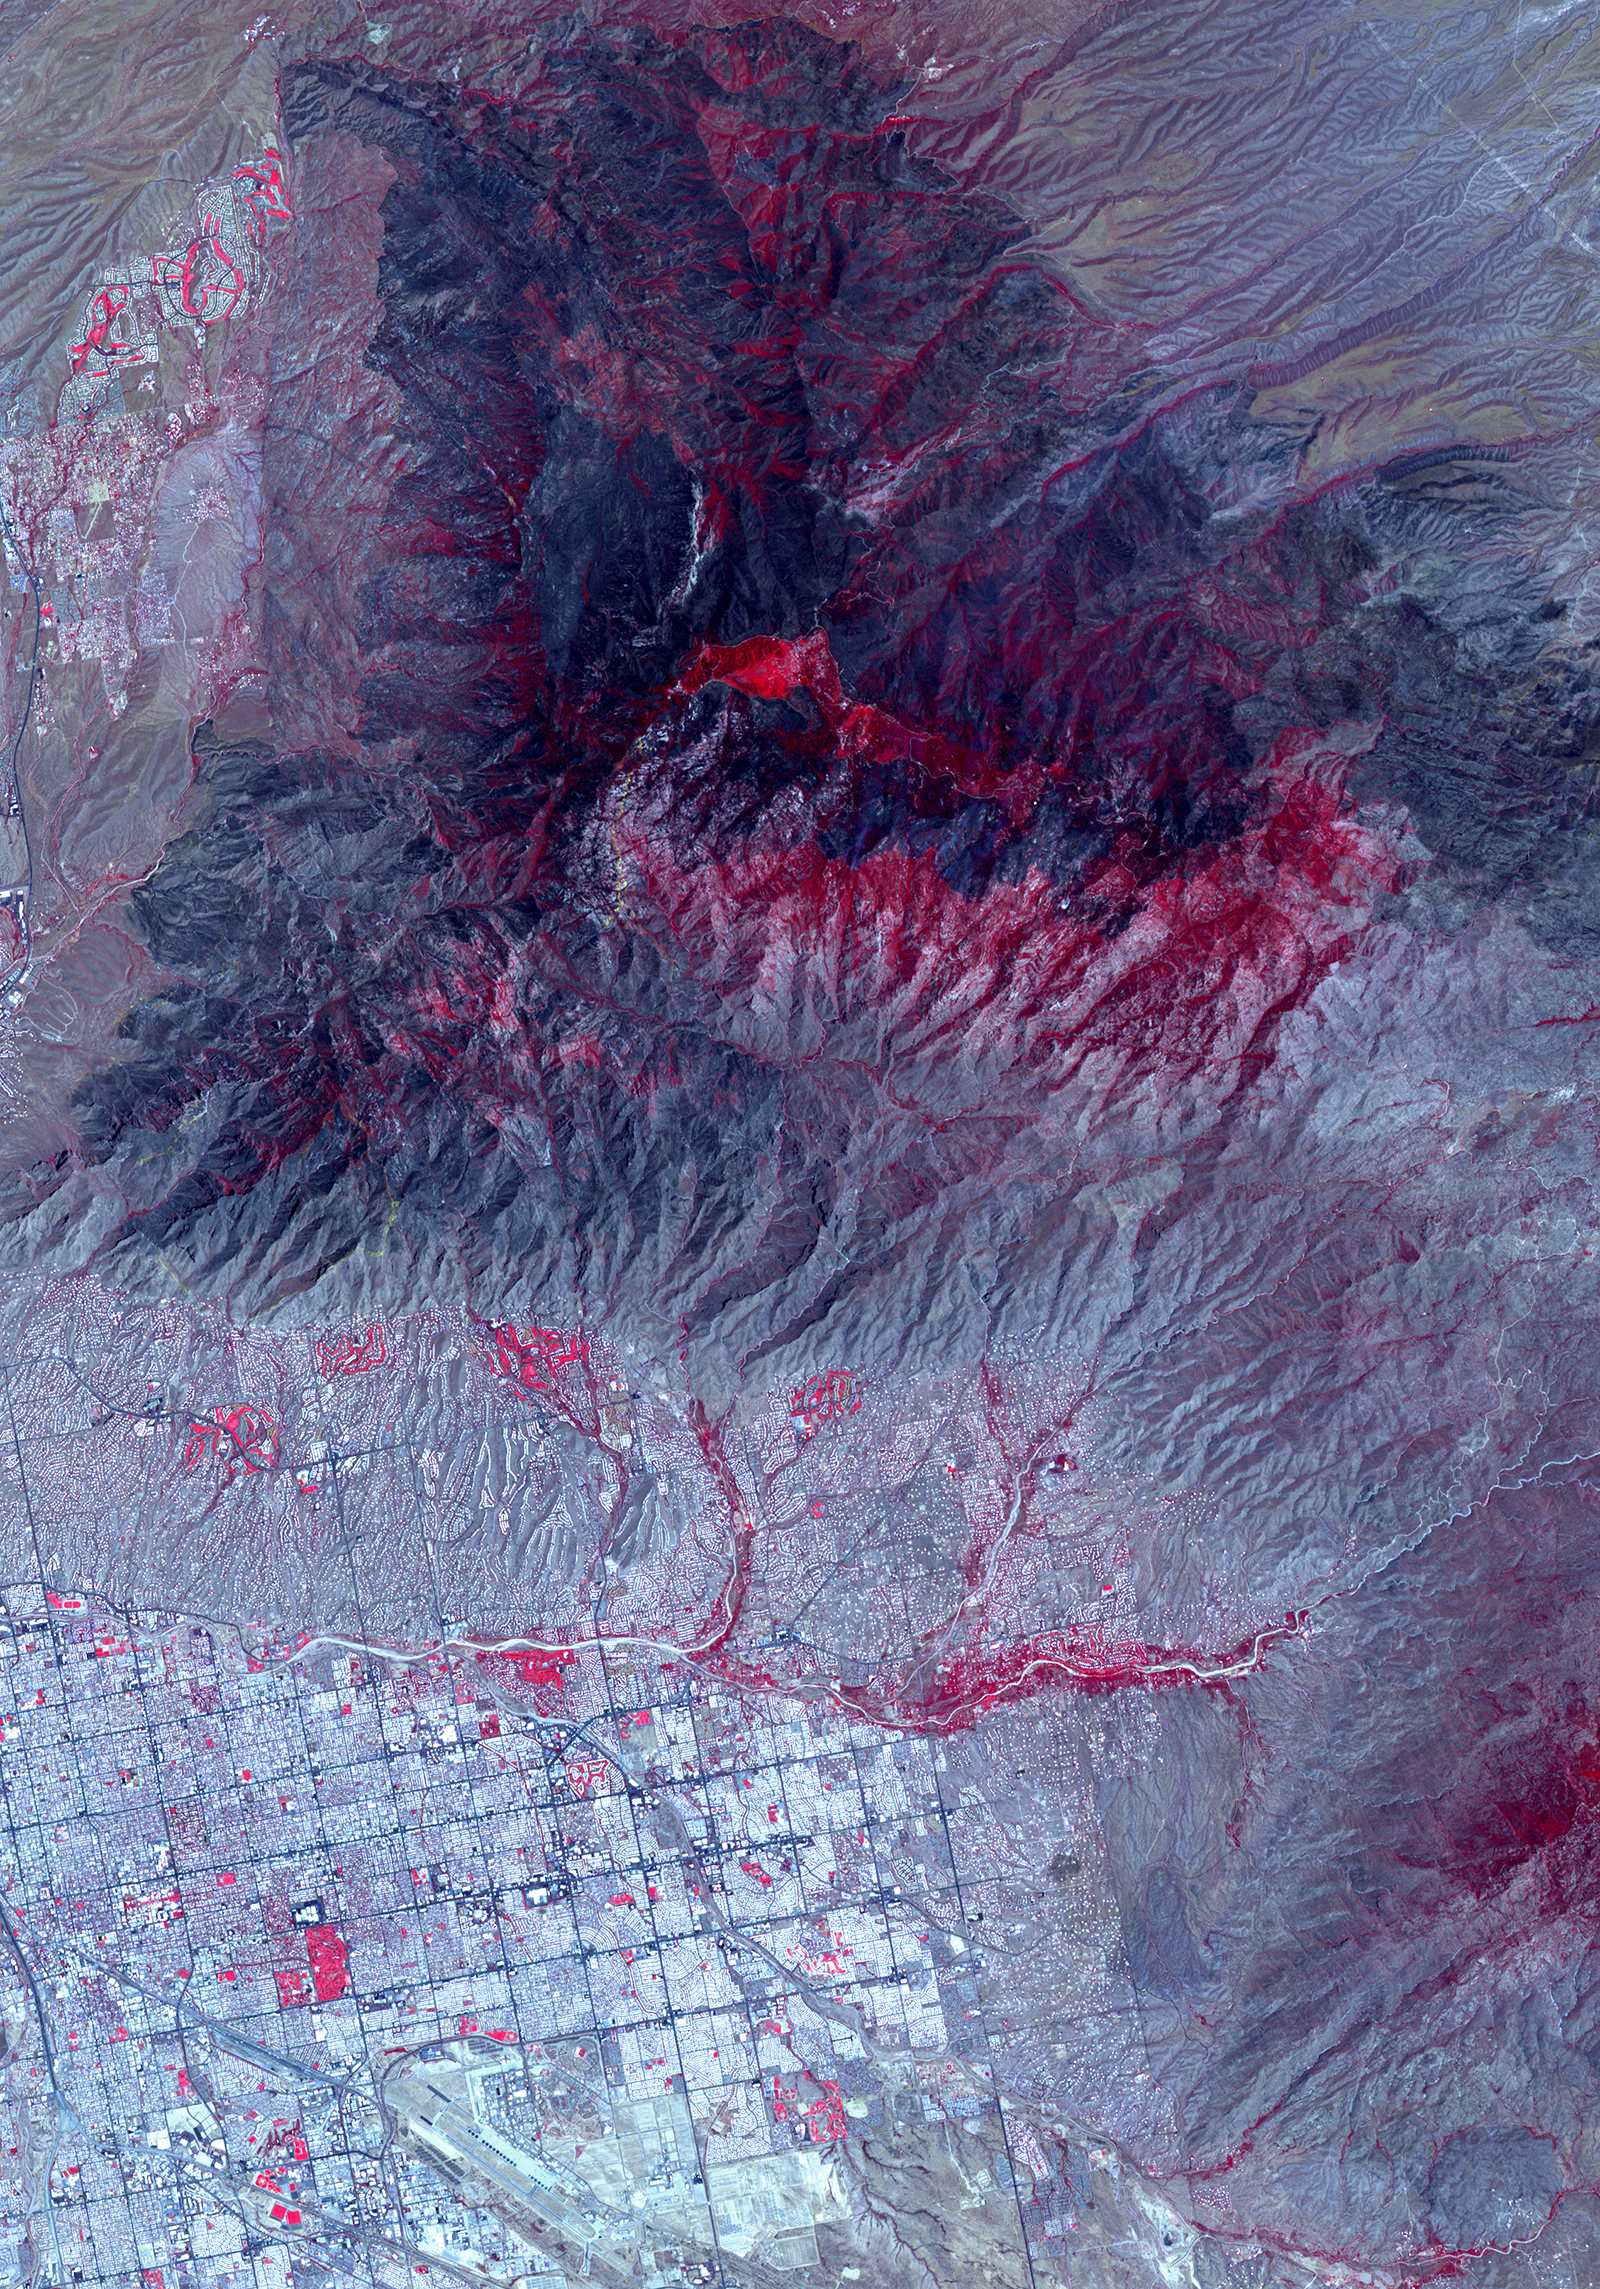

Arizona Bighorn Fire 2020

NASA’s Advanced Spaceborne Thermal Emission and Reflection Radiometer (ASTER) instrument imaged areas burned by the Bighorn Fire north of Tucson, Arizona, on June 29. In the image, vegetation is shown in red and burned areas are shown in dark gray. It covers an area of 20 by 30 miles (33 by 48 kilometers).

With its 14 spectral bands from the visible to the thermal infrared wavelength region and its high spatial resolution of about 50 to 300 feet (15 to 90 meters), ASTER images Earth to map and monitor the changing surface of our planet. ASTER is one of five Earth-observing instruments launched Dec. 18, 1999, on Terra. The instrument was built by Japan’s Ministry of Economy, Trade and Industry. A joint U.S./Japan science team is responsible for validation and calibration of the instrument and data products.

The broad spectral coverage and high spectral resolution of ASTER provides scientists in numerous disciplines with critical information for surface mapping and monitoring of dynamic conditions and temporal change. Example applications are monitoring glacial advances and retreats; monitoring potentially active volcanoes; identifying crop stress; determining cloud morphology and physical properties; wetlands evaluation; thermal pollution monitoring; coral reef degradation; surface temperature mapping of soils and geology; and measuring surface heat balance.

The U.S. science team is located at NASA’s Jet Propulsion Laboratory in Southern California. The Terra mission is part of NASA’s Science Mission Directorate in Washington.

Credit: NASA/JPL-Caltech